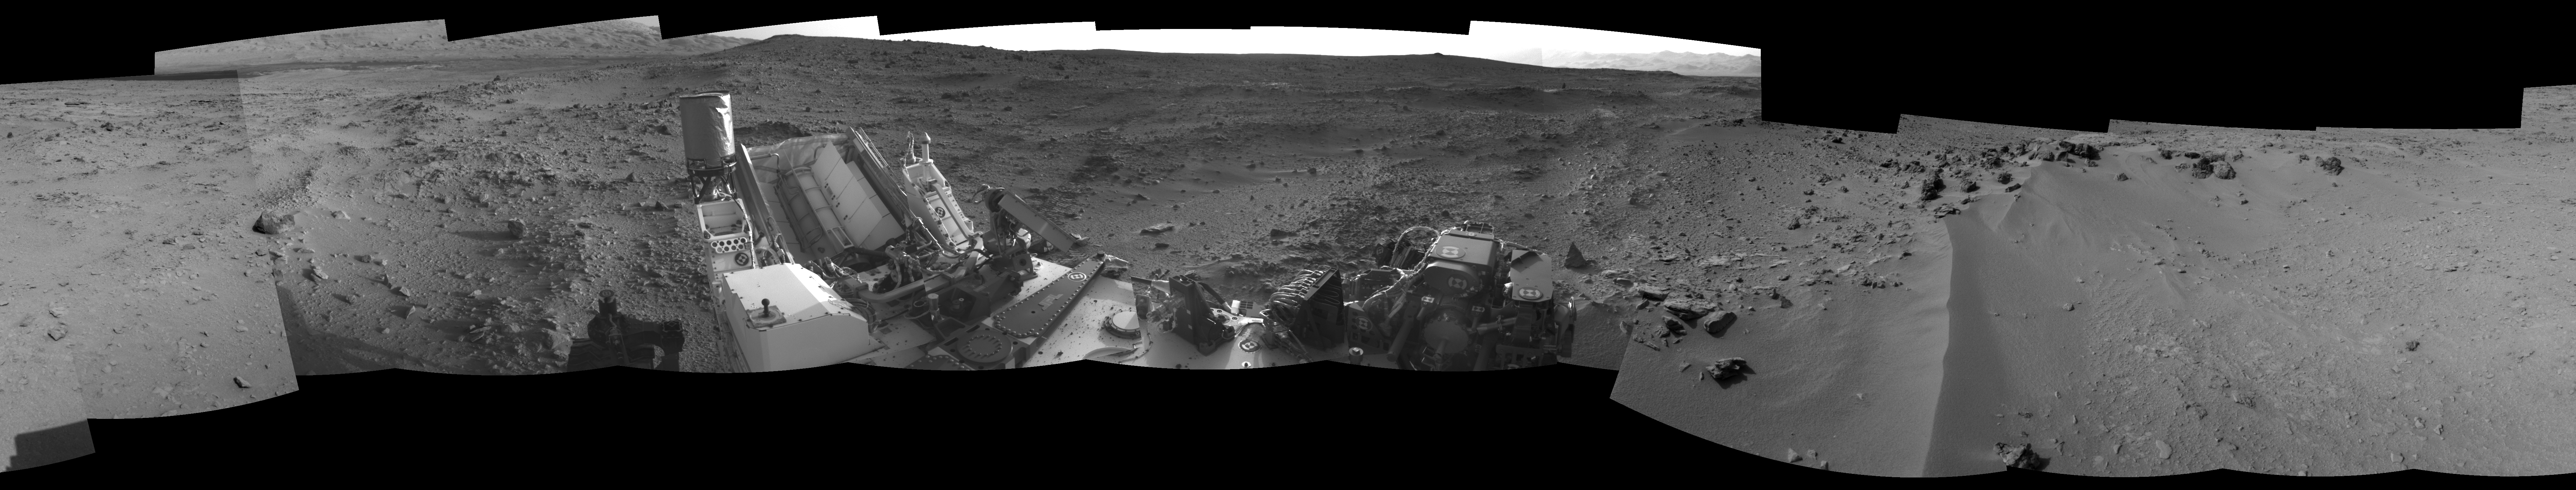

View on the Way to ‘Glenelg’

This 360-degree panorama from NASA’s Mars rover Curiosity shows the rocky terrain surrounding it as of its 55th Martian day, or sol, of the mission (Oct. 1, 2012). The base of Mount Sharp can be seen at upper left.

The sandy area seen to the right is a region called “Rocknest,” which is the current candidate for Curiosity’s first scooping experiments on Mars.

This image was taken by the rover’s Navigation camera.

JPL manages the Mars Science Laboratory/Curiosity for NASA’s Science Mission Directorate in Washington. The rover was designed, developed and assembled at JPL, a division of the California Institute of Technology in Pasadena.

Credit: NASA/JPL-Caltech